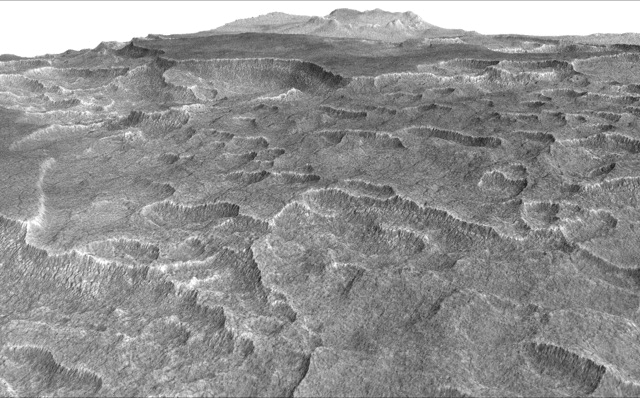

Scalloped Terrain Led to Finding of Buried Ice on Mars

This vertically exaggerated view shows scalloped depressions in Mars’ Utopia Planitia region, one of the area’s distinctive textures that prompted researchers to check for underground ice, using ground-penetrating radar aboard NASA’s Mars Reconnaissance Orbiter.

More than 600 overhead passes with the spacecraft’s Shallow Radar (SHARAD) instrument provided data for determining that about as much water as the volume of Lake Superior lies in a thick layer beneath a portion of Utopia Planitia.

These scalloped depressions on the surface are typically about 100 to 200 yards or meters wide. The foreground of this view covers ground about one mile (1.8 kilometers) across. The perspective view is based on a three-dimensional terrain model derived from a stereo pair of observations by the High Resolution Imaging Science Experiment (HiRISE) camera on the Mars Reconnaissance Orbiter. One was taken on Dec. 25, 2006, the other on Feb. 2, 2007.

The vertical dimension is exaggerated fivefold in proportion to the horizontal dimensions, to make texture more apparent in what is a rather flat plain.

Similar scalloped depressions are found in portions of the Canadian Arctic, where they are indicative of ground ice.

The University of Arizona, Tucson, operates HiRISE, which was built by Ball Aerospace & Technologies Corp., Boulder, Colo. NASA’s Jet Propulsion Laboratory, a division of Caltech in Pasadena, California, manages the Mars Reconnaissance Orbiter Project for NASA’s Science Mission Directorate, Washington.

Credit: NASA/JPL-Caltech/Univ. of Arizona